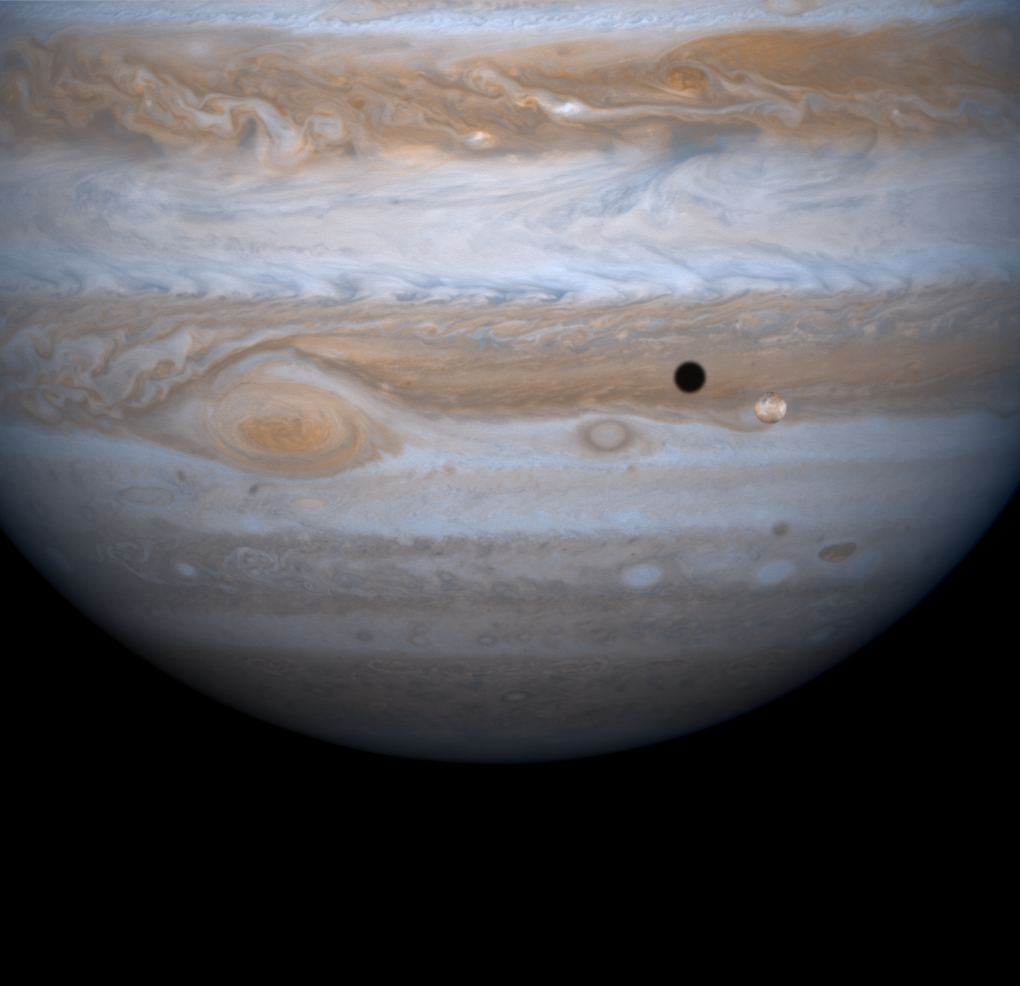

Io in Front of Jupiter

Jupiter’s four largest satellites, including Io, the golden ornament in front of Jupiter in this image from NASA’s Cassini spacecraft, have fascinated Earthlings ever since Galileo Galilei discovered them in 1610 in one of his first astronomical uses of the telescope.

Images from Cassini that will be released over the next several days capture each of the four Galilean satellites in their orbits around the giant planet.

This true-color composite frame, made from narrow angle images taken on Dec. 12, 2000, captures Io and its shadow in transit against the disk of Jupiter. The distance of the spacecraft from Jupiter was 19.5 million kilometers (12.1 million miles). The image scale is 117 kilometers (73 miles) per pixel.

The entire body of Io, about the size of Earth’s Moon, is periodically flexed as it speeds around Jupiter and feels, as a result of its non-circular orbit, the periodically changing gravitational pull of the planet. The heat arising in Io’s interior from this continual flexure makes it the most volcanically active body in the solar system, with more than 100 active volcanoes. The white and reddish colors on its surface are due to the presence of different sulfurous materials. The black areas are silicate rocks.

Cassini is a cooperative project of NASA, the European Space Agency and the Italian Space Agency. The Jet Propulsion Laboratory, a division of the California Institute of Technology in Pasadena, manages the Cassini mission for NASA’s Office of Space Science, Washington, D.C.

Credit: NASA/JPL/University of Arizona